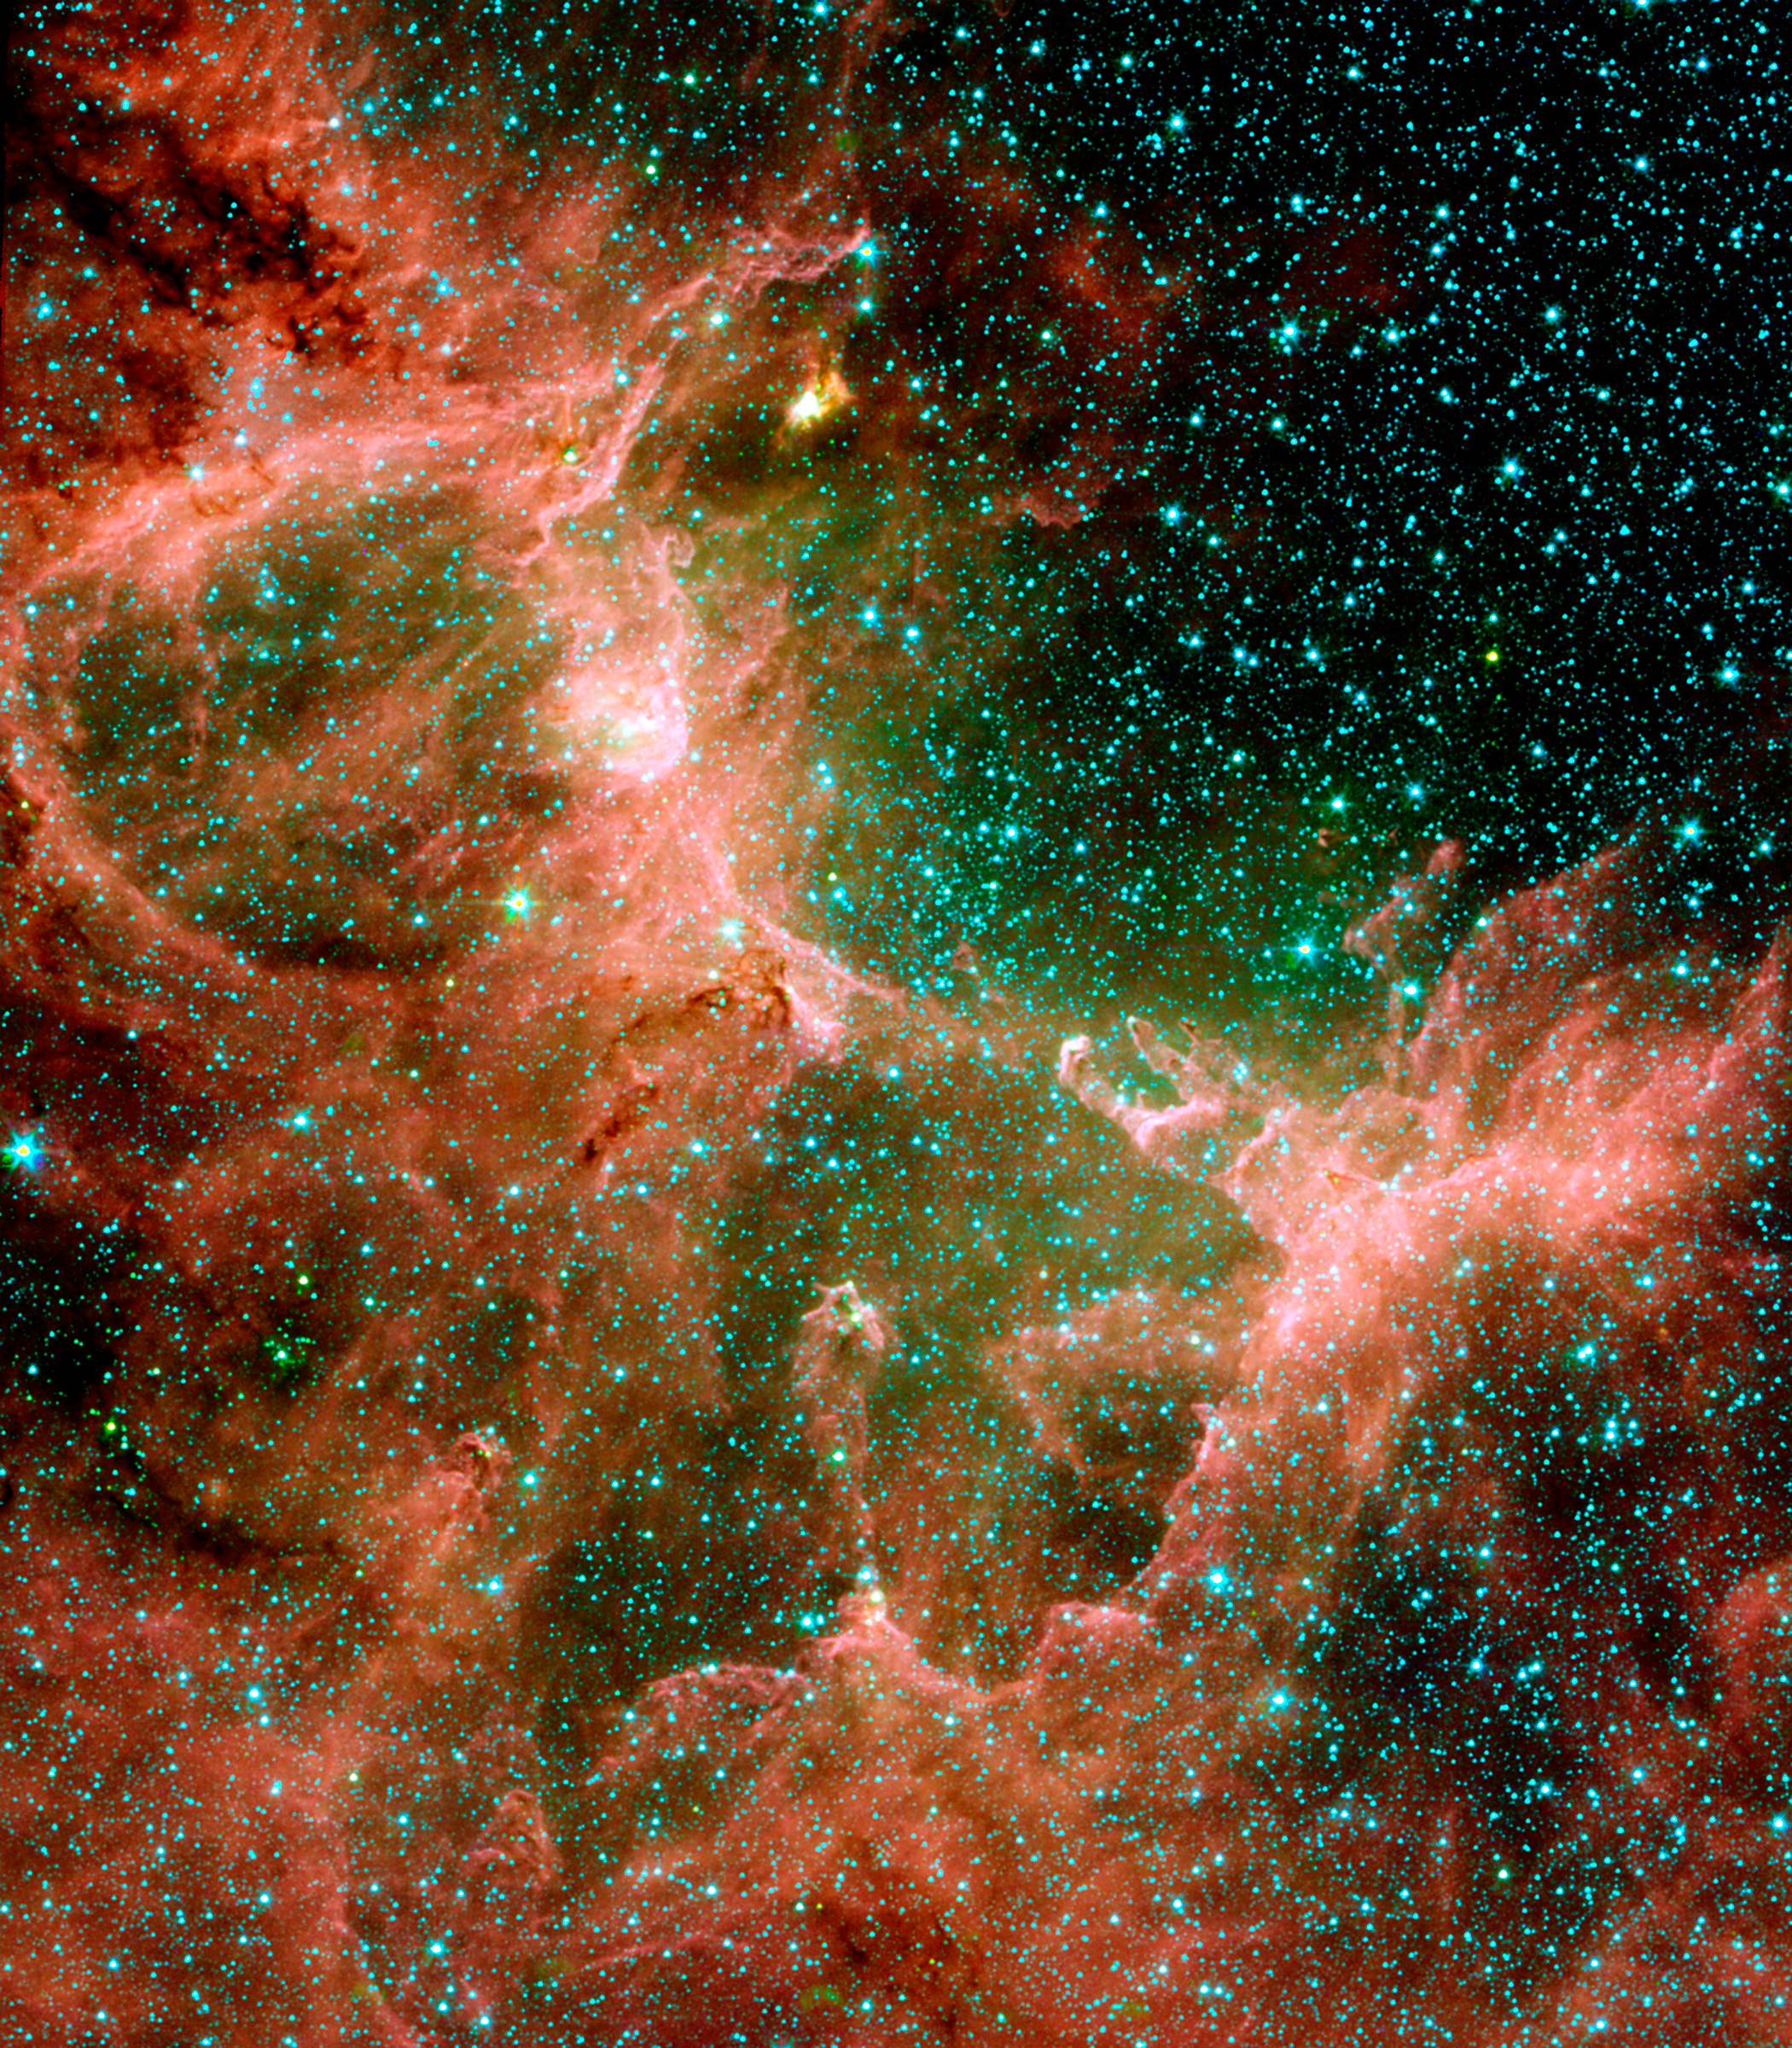

Infrared View of M16, the Eagle Nebula

This picture shows lots of stars and dusty structures with clarity. Dusty molecules found on Earth called polycyclic aromatic hydrocarbons produce most of the red; gas is green and stars are blue.The image is a composite of infrared light with the following wavelengths: 3.6 microns (blue); 4.5 microns (green); 5.8 microns (orange); and 8 microns (red).

Credit: NASA/JPL-Caltech/N. Flagey (IAS/SSC) & A. Noriega-Crespo (SSC/Caltech)